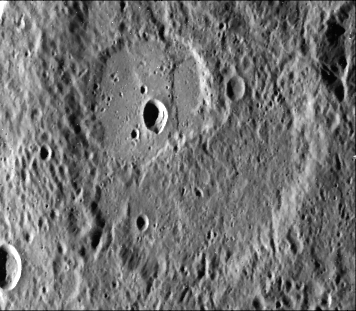

Scarps Confined to Crater Floors – High Resolution

The scarp in this 35-kilometer crater (See PIA02433 for the location in a larger view) forms a broad lobe 10 kilometers wide, whose southern end abuts against and follows closely the irregular contour of the crater wall. These structural relations suggest the scarp is a flow front rather than a fault.

This image (FDS 27471) was taken by Mariner 10 during its first encounter with Mercury,

The Mariner 10 mission, managed by the Jet Propulsion Laboratory for NASA’s Office of Space Science, explored Venus in February 1974 on the way to three encounters with Mercury-in March and September 1974 and in March 1975. The spacecraft took more than 7,000 photos of Mercury, Venus, the Earth and the Moon.

Credit: NASA/JPL/Northwestern University